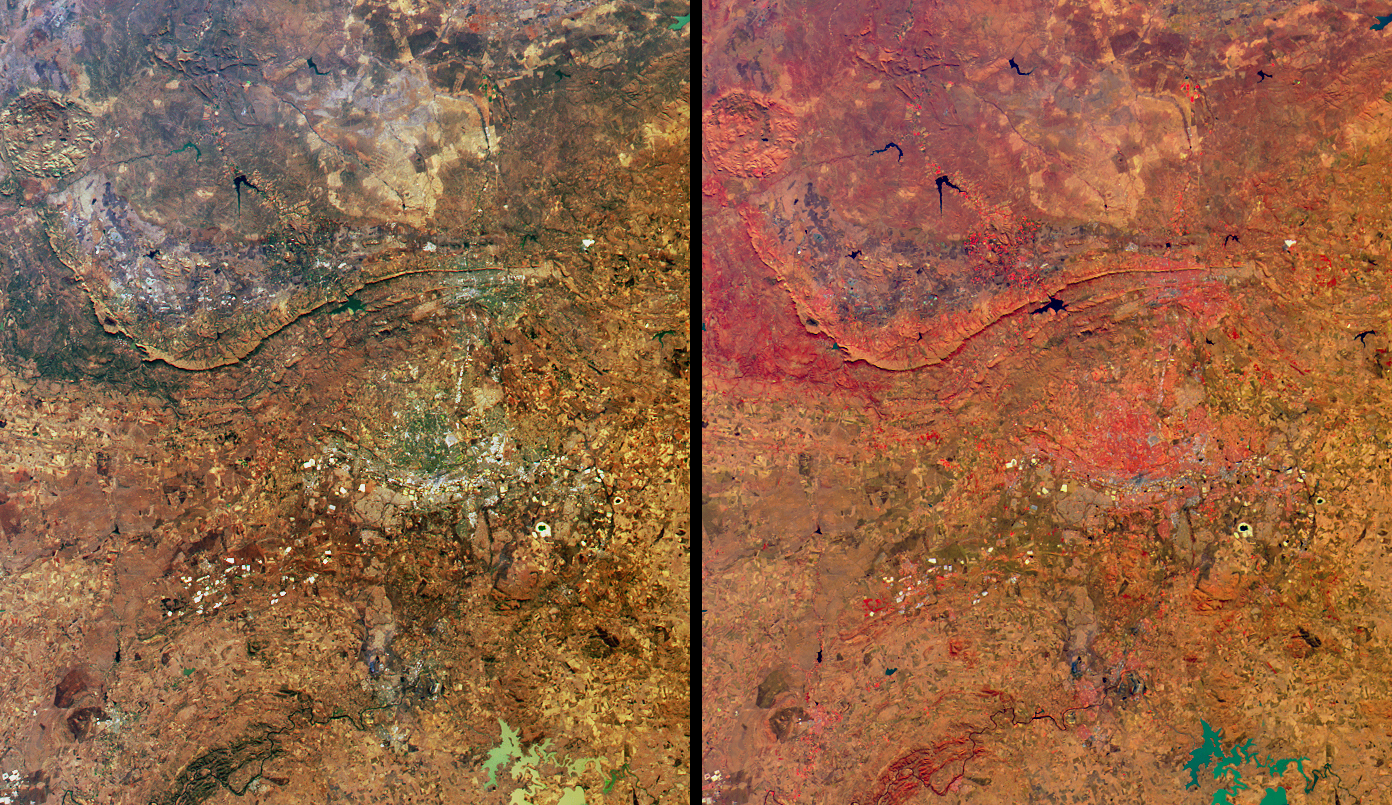

Highlights from Johannesburg, Gauteng Province, South Africa

Although the extraction of mineral wealth has been the major influence in the history of Johannesburg and the surrounding Witwatersrand regions (with about 45% of all gold ever mined coming from there), the discovery of now-famous hominid fossils at the Sterkfontein Caves, and the convening of the world’s largest-ever conference on environment and development, are setting a new stage for the future. The United Nations began the second Development and Environment Conference in Johannesburg on August 26, 2002. This meeting addresses the implementation of international goals to fight poverty and protect the global environment that were established at the first such conference held in Rio de Janeiro in 1992. The Johannesburg summit involves about forty thousand participants, and perhaps 100 world leaders. One of several official opening ceremonies for the conference was held at the Sterkfontein Caves to recognize the outstanding universal value of the paleo-anthropological fossils found there.

These views from the Multi-angle Imaging SpectroRadiometer (MISR) highlight a number of the land use, vegetation, and geological features found within Gauteng Province (including the urban center of Johannesburg and the capital city Pretoria) and parts of the North West and Free State Provinces. The image on the right displays vegetation in red hues and is a false-color view utilizing data from MISR’s near-infrared, red and blue bands. Both the natural-color view (left) and the false-color version were acquired by MISR’s nadir camera on June 16, 2002. The urban areas appear as gray-colored pixels in the natural-color view, and exhibit colors corresponding with the relative abundance of vegetation found in the urban parts of this arid region.

The mountains trending east-west near the center of the images extend from Pretoria in the east to Rustenberg in the west. These ranges, the Magaliesberg and Witwatersberg, separate the low-lying, hotter bushveld to the north from the cooler highveld to the south. The large round feature near the north-west corner indicates an ancient volcanic crater in the Pilanesberg National Park. Many bright, buff-colored rectangular patches around Johannesburg are associated with mining activities, and at least two of these areas (situated 40 kilometers southeast of the city) hold large amounts of water. The Sterkfontein Caves (now included within the recently created “Cradle of Humankind” World Heritage Site) are located about 35 kilometers northwest of Johannesburg. In the southern portion of the images, a section of the Vredefort Hills are apparent to the west, and to the east the Vaal River and a large water body contained by the Vaal Dam delineate the border between the Gauteng and Free State provinces.

The Multi-angle Imaging SpectroRadiometer observes the daylit Earth continuously from pole to pole, and views almost the entire globe every 9 days. This image is a portion of the data acquired during Terra orbit 13266, and covers an area of about 190 kilometers x 221 kilometers. It utilizes data from blocks 111 to 112 within World Reference System-2 path 170.

MISR was built and is managed by NASA’s Jet Propulsion Laboratory, Pasadena, CA, for NASA’s Office of Earth Science, Washington, DC. The Terra satellite is managed by NASA’s Goddard Space Flight Center, Greenbelt, MD. JPL is a division of the California Institute of Technology.

Credit: NASA/GSFC/LaRC/JPL, MISR Team